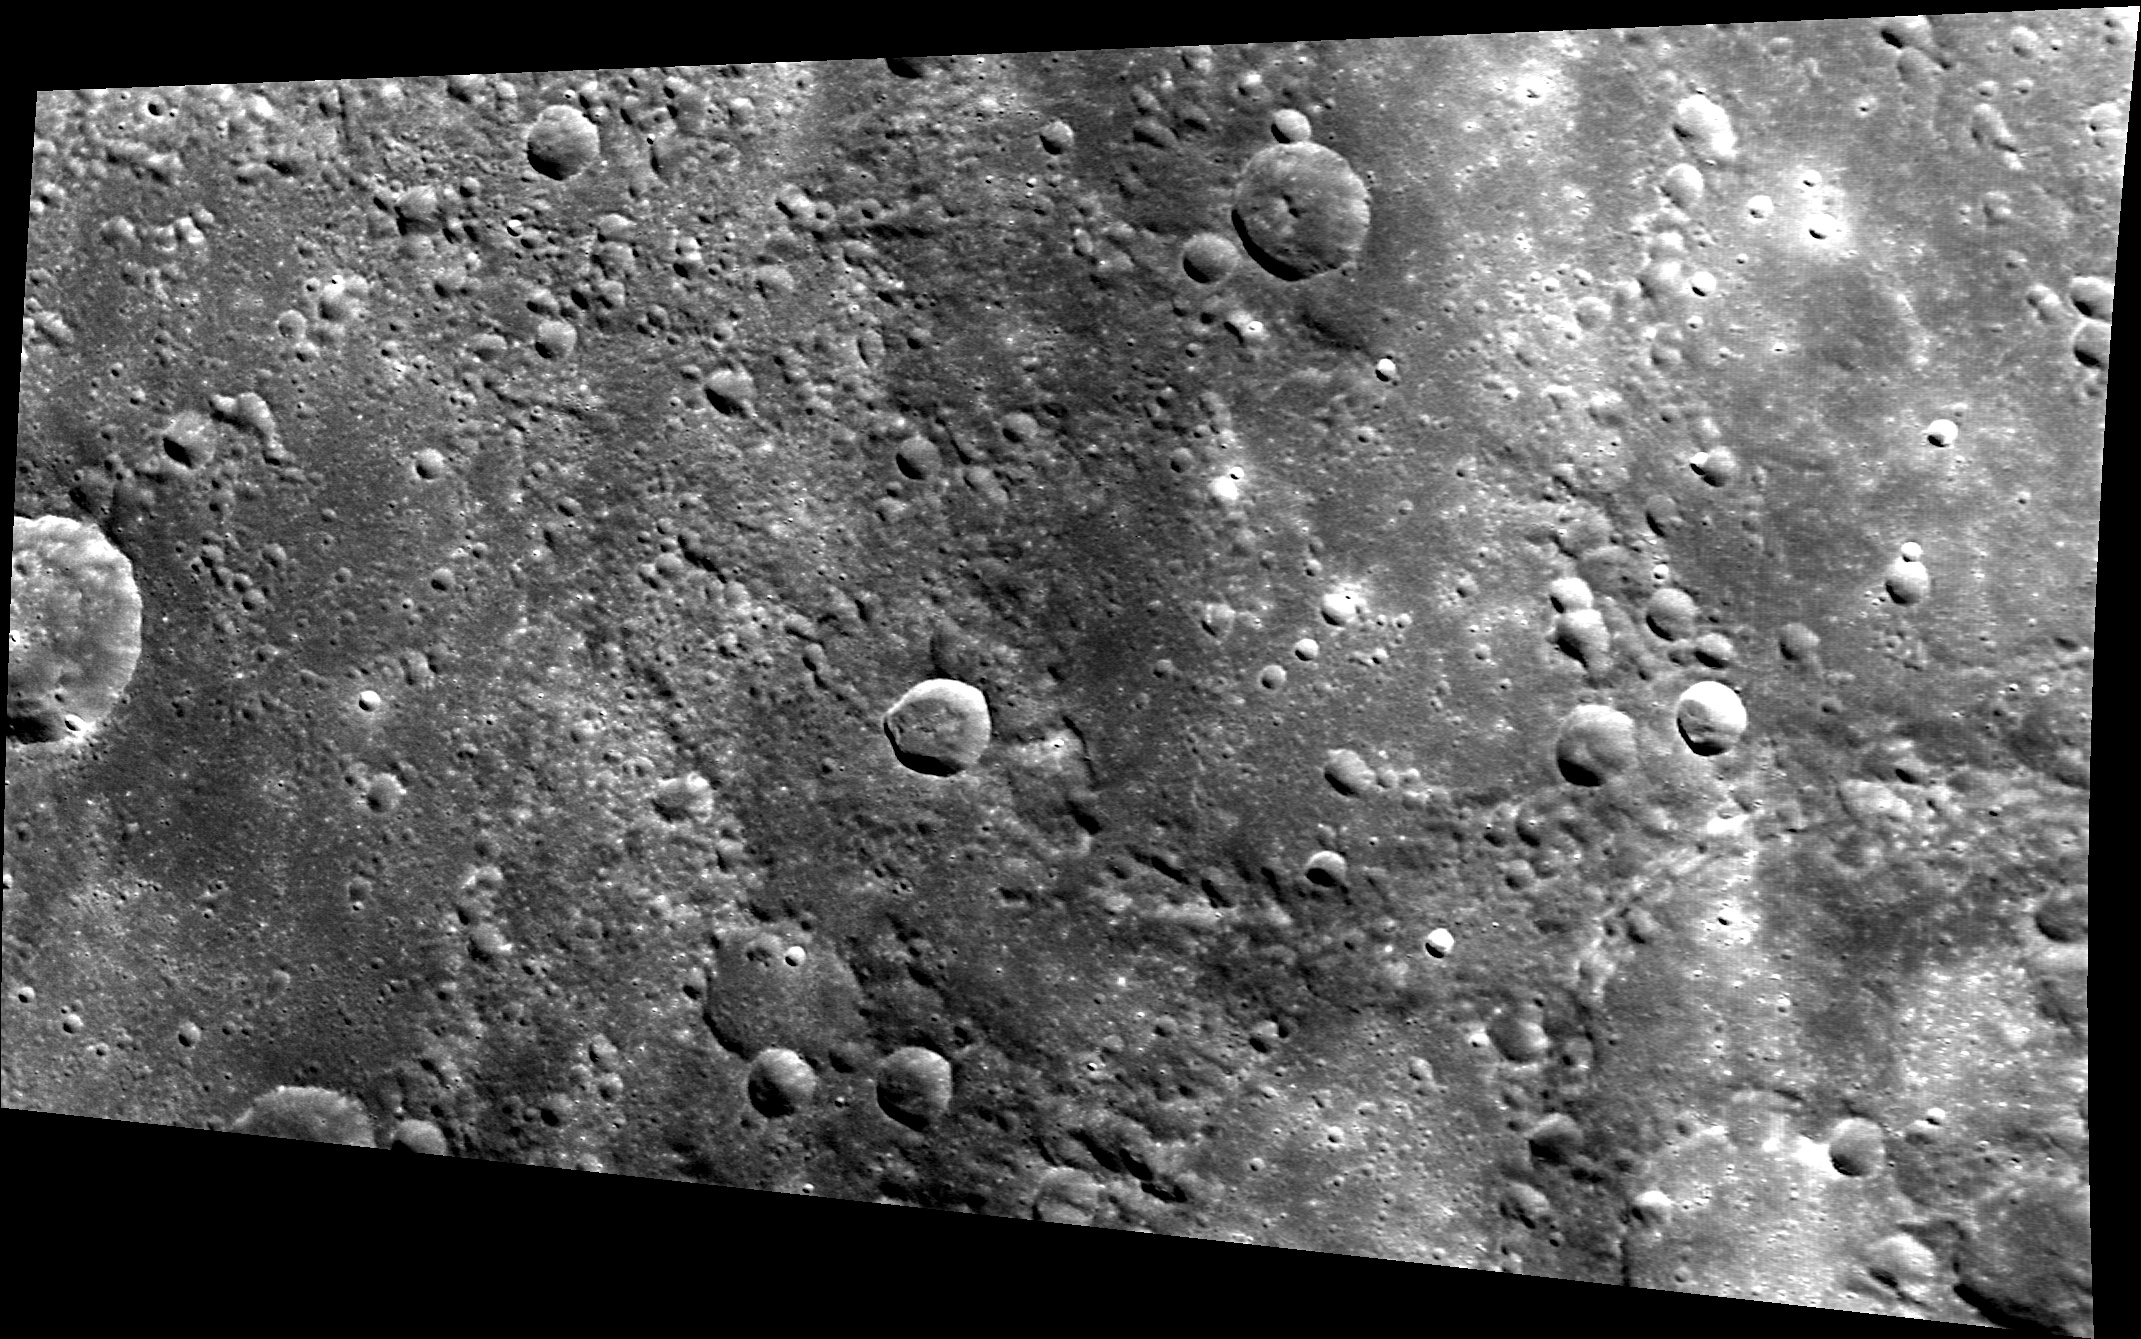

Team to MESSENGER: Send More Images Soon!

If absence makes the heart grow fonder, then many on the MESSENGER team are now really fond of MDIS images! It has been over two months since the MESSENGER spacecraft returned images of Mercury’s surface through routine downlink operations. Shown here is one of the last images sent before the two month gap. The lack of images is due to a very logical explanation: Mercury (and hence the MESSENGER spacecraft) has been on the opposite side of the Sun from the Earth, limiting the amount of data that can be downlinked. Generally, MDIS images take up more room than the data from MESSENGER’s other instruments, so MDIS images are downlinked last, after all other instrument data are down. Happily, the distance between Mercury and the Earth is now decreasing; check out where both planets are today. Soon, we’ll again have new images of Mercury’s surface!

This image was acquired as part of MDIS’s high-incidence-angle base map. The high-incidence-angle base map complements the surface morphology base map of MESSENGER’s primary mission that was acquired under generally more moderate incidence angles. High incidence angles, achieved when the Sun is near the horizon, result in long shadows that accentuate the small-scale topography of geologic features. The high-incidence-angle base map was acquired with an average resolution of 200 meters/pixel.

Date acquired: November 20, 2013
Image Mission Elapsed Time (MET): 27234508
Image ID: 5230158
Instrument: Wide Angle Camera (WAC) of the Mercury Dual Imaging System (MDIS)
WAC filter: 7 (748 nanometers)
Center Latitude: 44.20°
Center Longitude: 223.3° E
Resolution: 150 meters/pixel
Scale: This image is roughly 280 km (170 miles) across
Incidence Angle: 60.6°
Emission Angle: 55.0°
Phase Angle: 30.0°

The MESSENGER spacecraft is the first ever to orbit the planet Mercury, and the spacecraft’s seven scientific instruments and radio science investigation are unraveling the history and evolution of the Solar System’s innermost planet. MESSENGER acquired over 150,000 images and extensive other data sets. MESSENGER is capable of continuing orbital operations until early 2015.

For information regarding the use of images, see the MESSENGER image use policy.

Credit: NASA/Johns Hopkins University Applied Physics Laboratory/Carnegie Institution of Washington